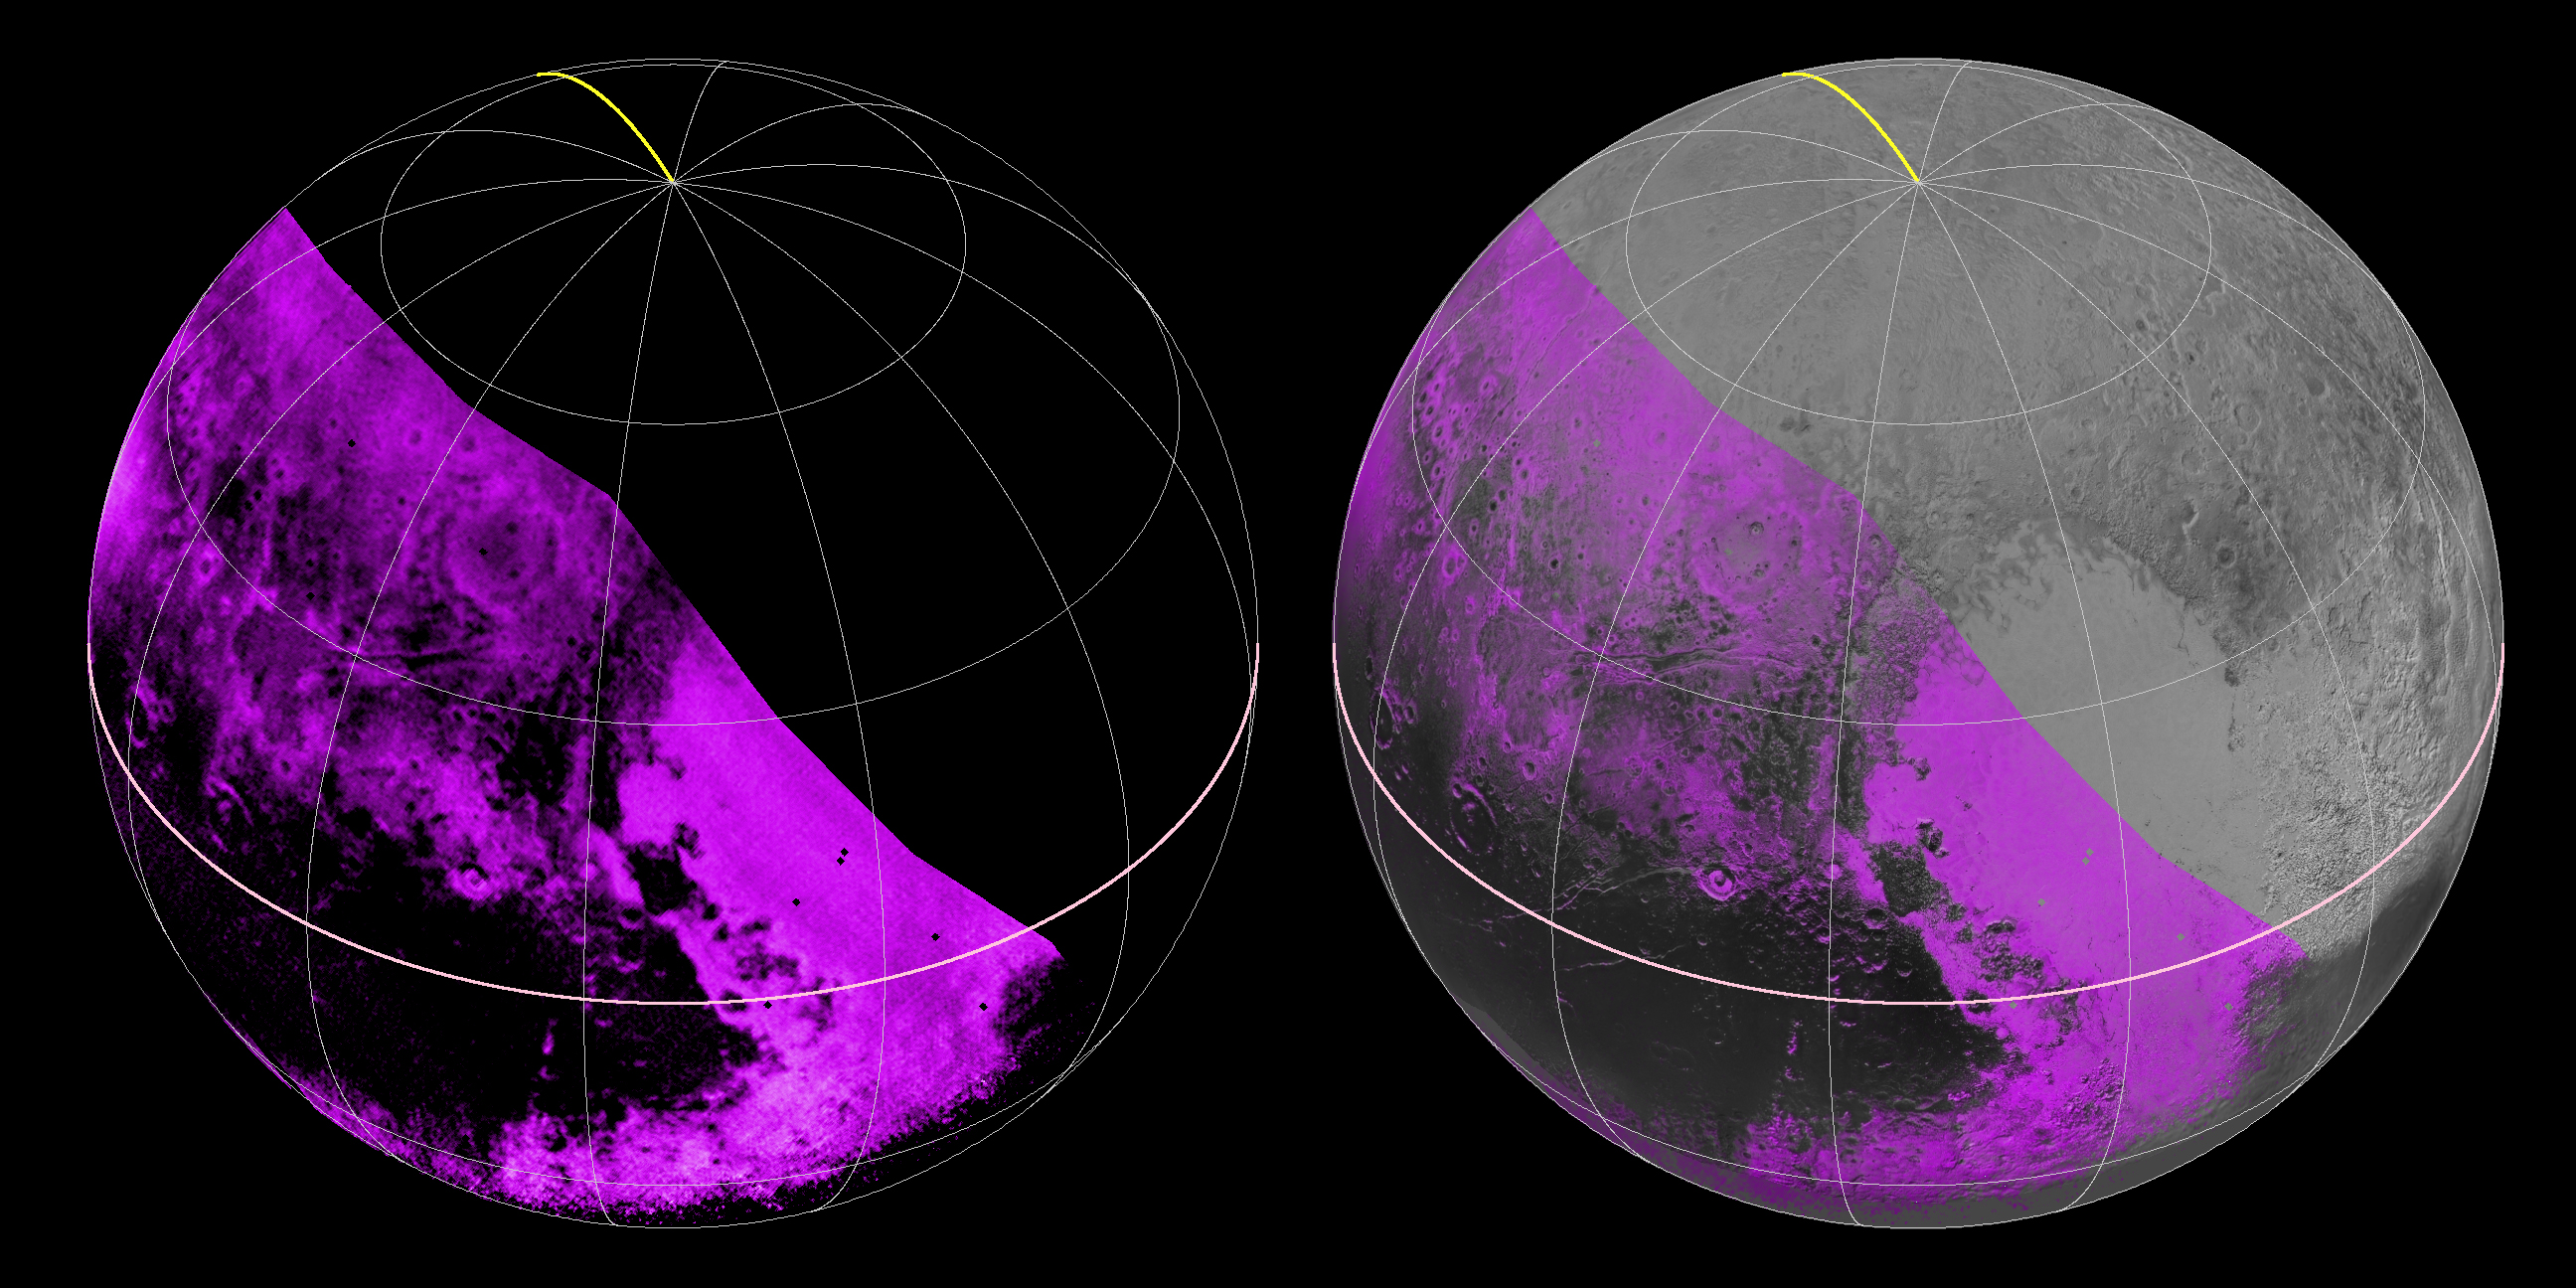

Mapping Pluto’s Methane Ice

The Ralph/LEISA infrared spectrometer on NASA’s New Horizons spacecraft mapped compositions across Pluto’s surface as it flew past the planet on July 14, 2015. On the left, a map of methane ice abundance shows striking regional differences, with stronger methane absorption indicated by the brighter purple colors, and lower abundances shown in black. Data have only been received so far for the left half of Pluto’s disk. At right, the methane map is merged with higher-resolution images from the spacecraft’s Long Range Reconnaissance Imager (LORRI).

The Johns Hopkins University Applied Physics Laboratory in Laurel, Maryland, designed, built, and operates the New Horizons spacecraft, and manages the mission for NASA’s Science Mission Directorate. The Southwest Research Institute, based in San Antonio, leads the science team, payload operations and encounter science planning. New Horizons is part of the New Frontiers Program managed by NASA’s Marshall Space Flight Center in Huntsville, Alabama.

Credit: NASA/Johns Hopkins University Applied Physics Laboratory/Southwest Research Institute